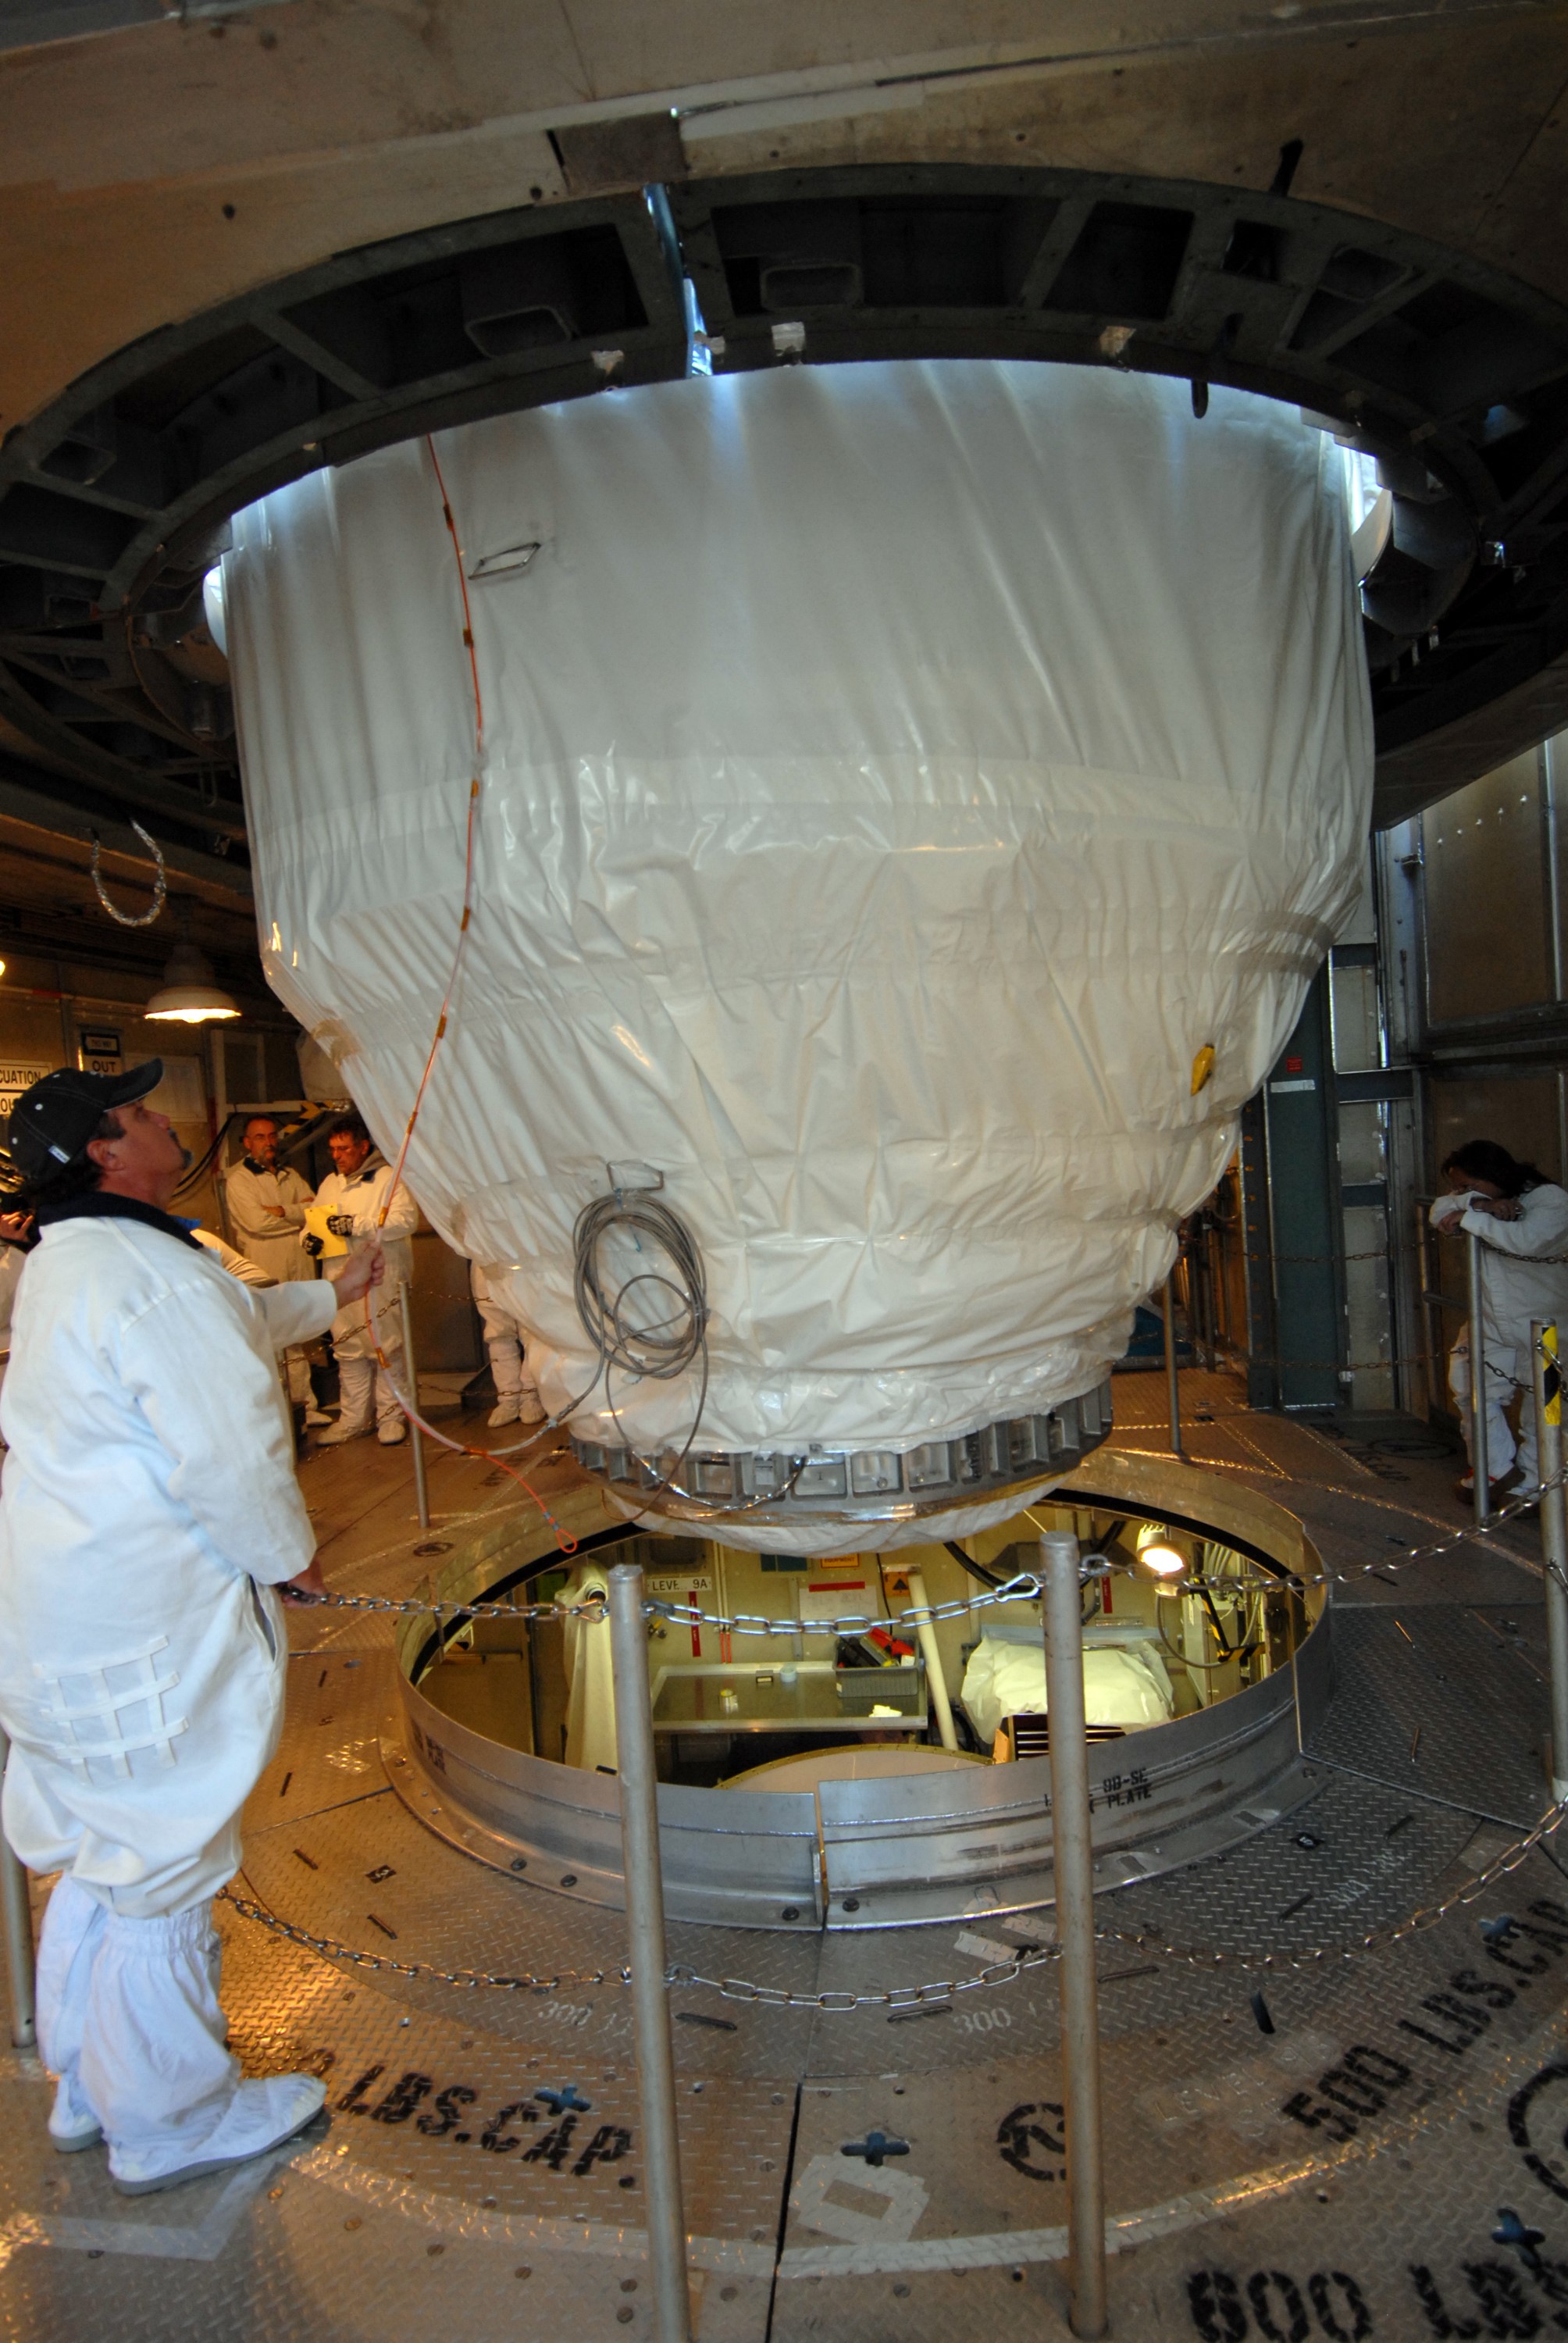

CAPE CANAVERAL, Fla. – On Launch pad 17-B at Cape Canaveral Air Force Station in Florida, NASA's Kepler spacecraft is lowered toward the upper stage of the Delta II rocket. The spacecraft and the rocket will be mated for launch. The liftoff of Kepler is currently scheduled for 10:48 p.m. EST March 5. Kepler is designed to survey more than 100,000 stars in our galaxy to determine the number of sun-like stars that have Earth-size and larger planets, including those that lie in a star's "habitable zone," a region where liquid water, and perhaps life, could exist. If these Earth-size worlds do exist around stars like our sun, Kepler is expected to be the first to find them and the first to measure how common they are.

Credit: NASA/Jack Pfaller